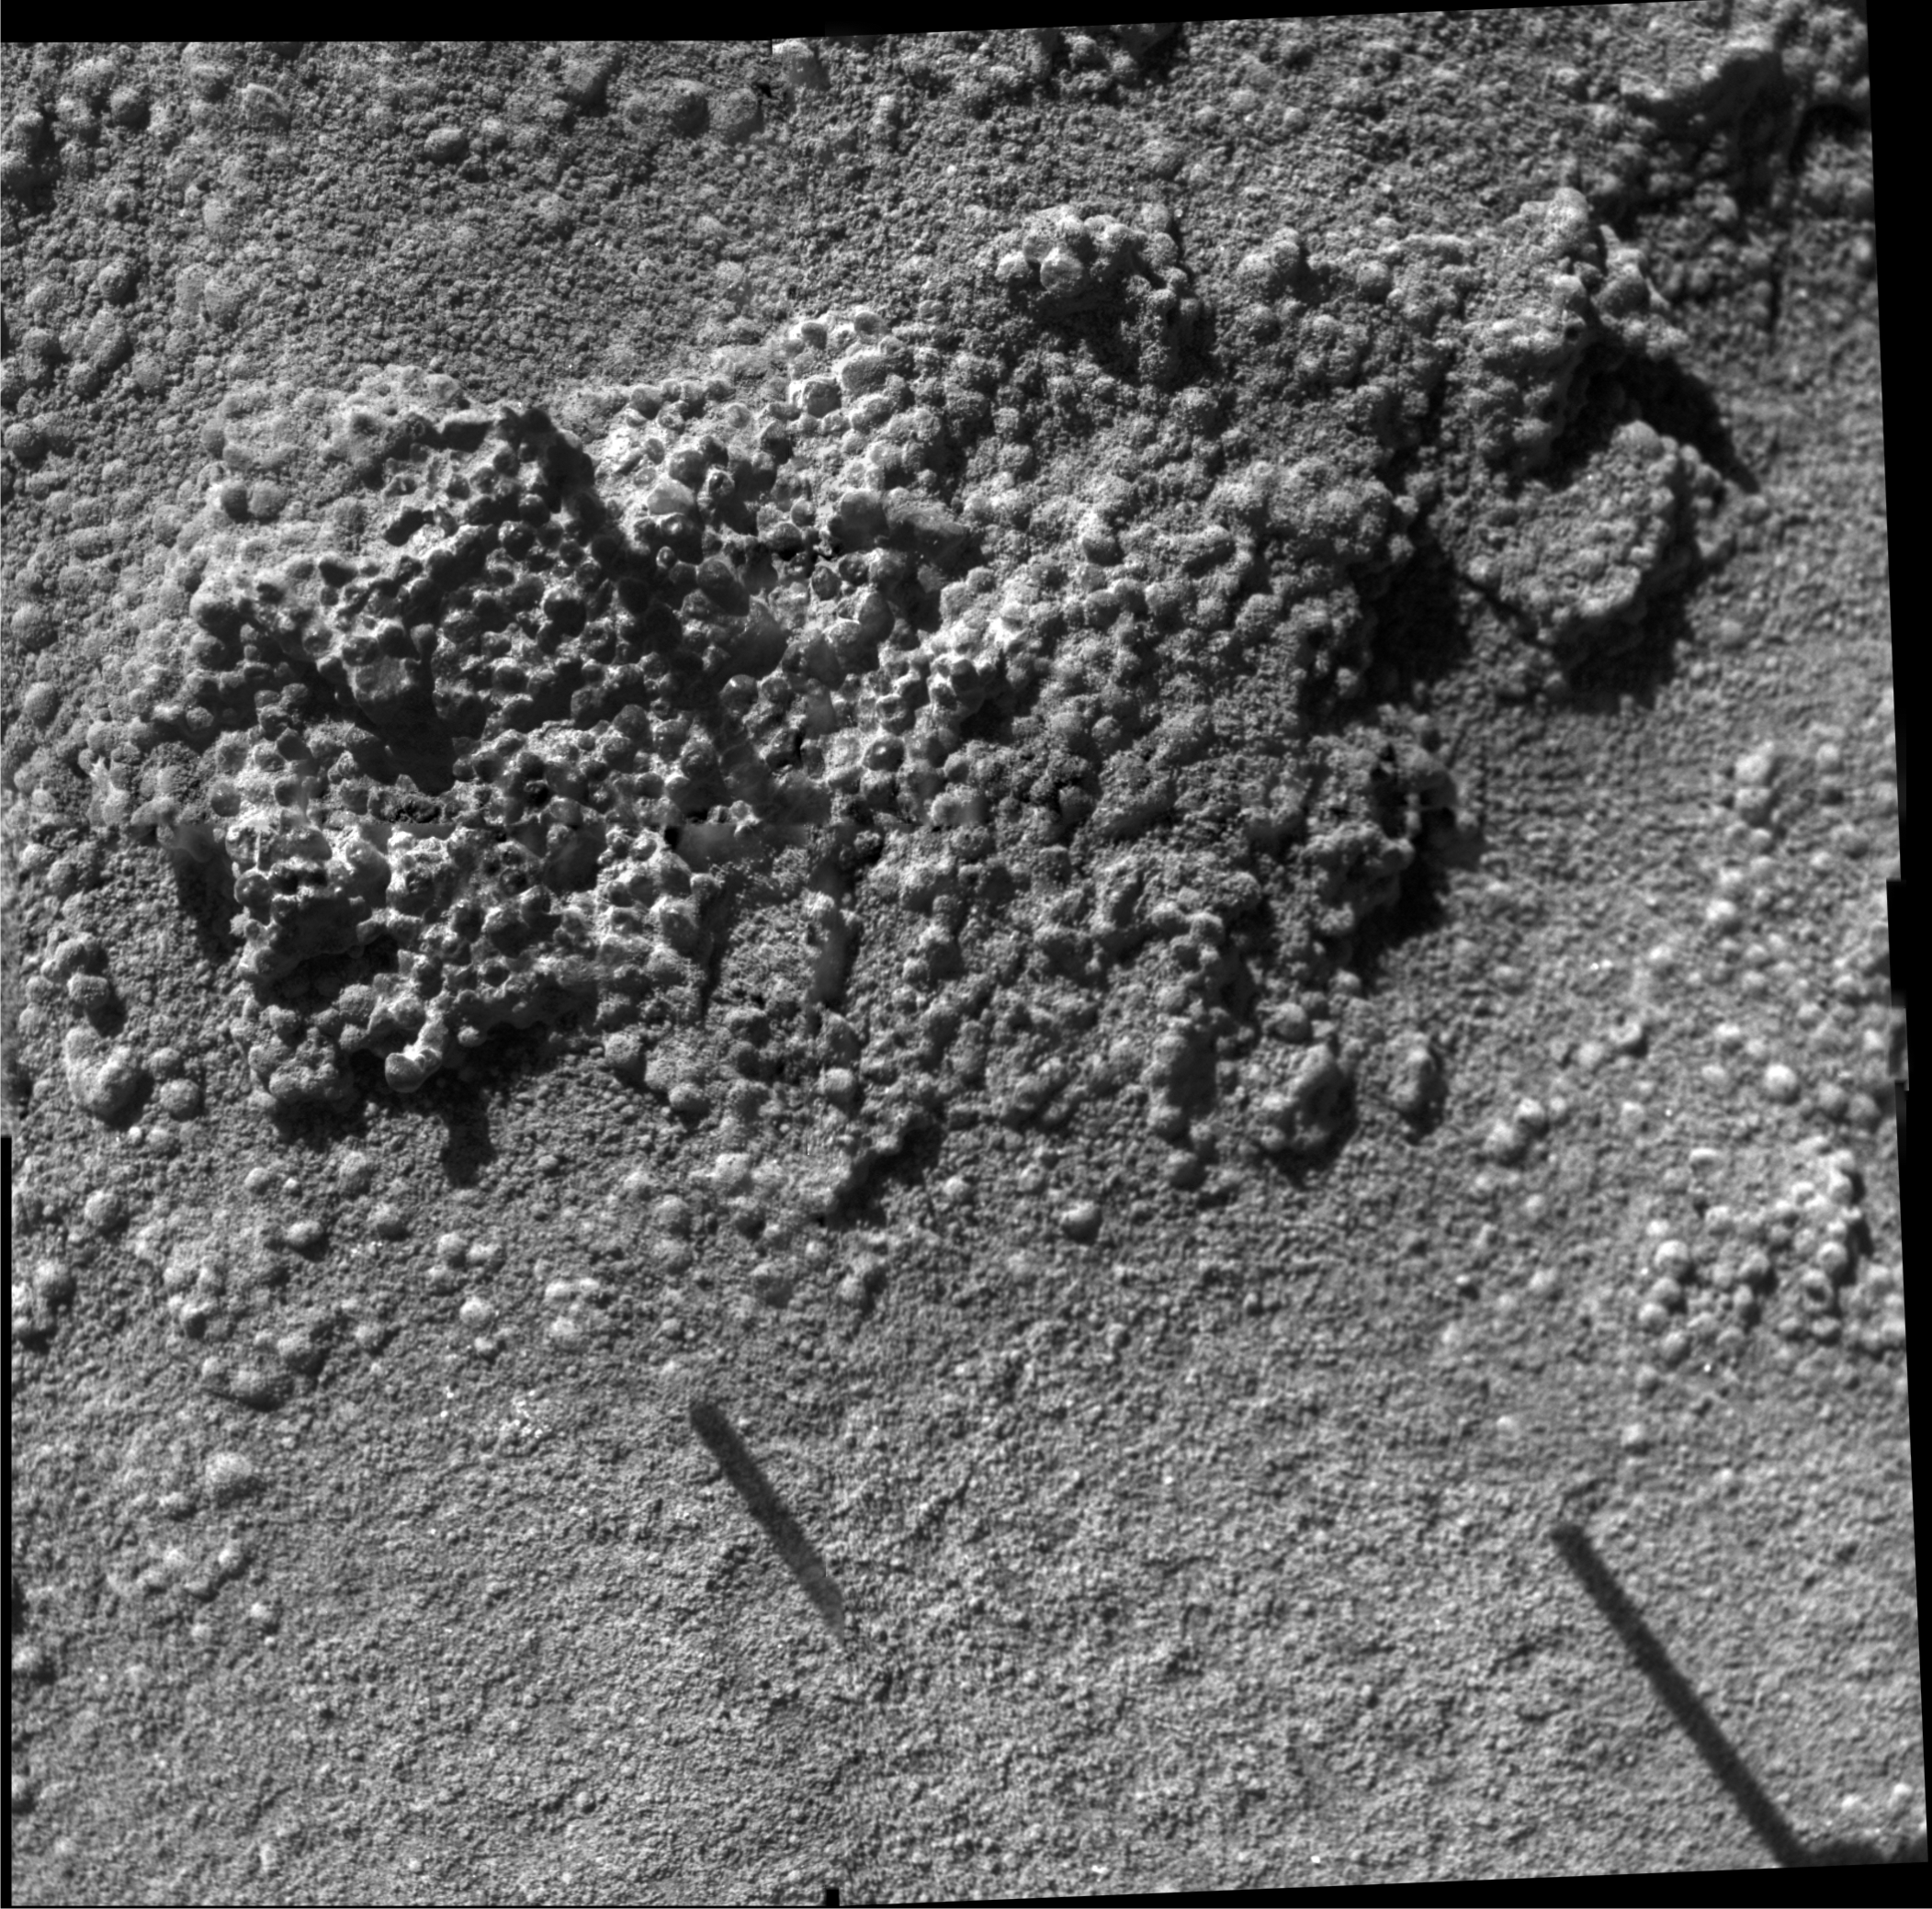

‘King George Island’ Brushed

Annotated Version

This mosaic was made from frames acquired by the microscopic imager on NASA’s Mars Exploration Rover Spirit during Spirit’s 1,031 Martian day, or sol, on the red planet (Nov. 27, 2006). It shows a rock target called “King George Island” after the target was brushed by the rover’s rock abrasion tool. The mosaic covers approximately 6 centimeters (2.4 inches) across and shows the granular nature of the rock exposure. The grains are typically about 1 millimeter (.04 inches) wide. Data from the rover’s Moessbauer spectrometer provides evidence that they have an enhanced amount of the mineral hematite relative to surrounding soils.

Credit: NASA/JPL-Caltech/Cornell/USGS